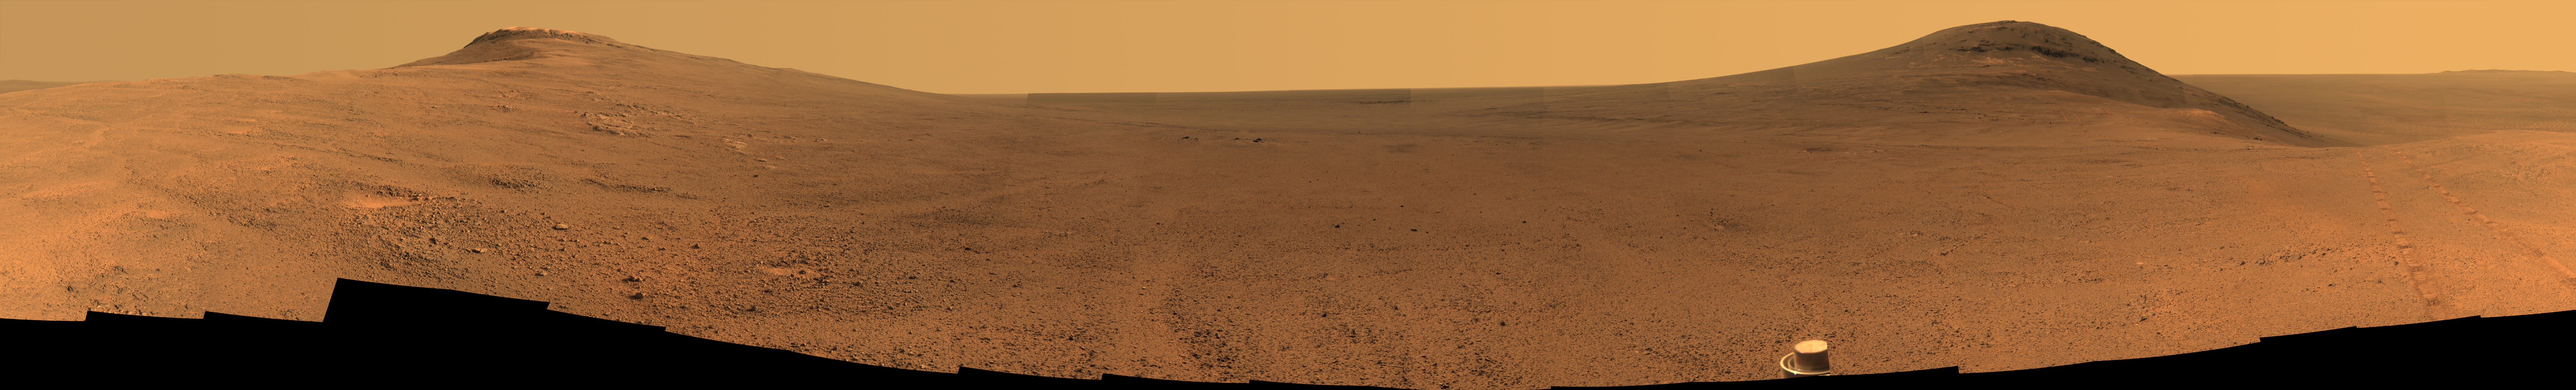

Panorama Above ‘Perseverance Valley’ on Mars

Toward the right side of this scene is a broad notch in the crest of the western rim of Endeavour Crater. Wheel tracks in that area were left by NASA’s Mars Exploration Rover Opportunity as it observed “Perseverance Valley” from above in the spring of 2017. The valley is a major destination for the rover’s extended mission. It descends out of sight on the inner slope of the rim, extending down and eastward from that notch.

Opportunity’s panoramic camera (Pancam) took the component images for this view from a position outside the crater during the span of June 7 to June 19, 2017, sols 4753 to 4765 of the rover’s work on Mars.

This scene includes features that may have been ancient channels from water, ice or wind moving toward the notch in the rim, which might have been a spillway. Perseverance Valley, just on the other side, was likely carved by action of some fluid, such as water, water-lubricated debris, or wind. The mission is investigating to learn more about that process from evidence in place.

The panorama spans about three-fourths of a full-circle view, from southeastward on the left, through westward in the middle, to northeastward on the right. High points visible on the rim of Endeavour Crater include “Winnemucca” on the left and “Cape Tribulation” on the right. Winnemucca is part of the “Cape Byron” portion of the crater rim. The horizon at far right extends across the floor of Endeavour Crater, which is about 14 miles (22 kilometers) in diameter. Opportunity has been investigating sites on and near the western rim of Endeavour since 2011, following seven years of exploring smaller craters after its 2004 landing. Images showing more of the crater’s rim, for context, are at PIA21496, PIA21490 and PIA17758.

This view merges exposures taken through three of the Pancam’s color filters, centered on wavelengths of 753 nanometers (near-infrared), 535 nanometers (green) and 432 nanometers (violet). Color is enhanced in this version to make differences in surface materials more easily visible.

The rover team calls this the “Sprained Ankle” panorama because the images were collected during a driving moratorium while engineers diagnosed a temporary steering stall with one front wheel pointed outward more than 30 degrees. The team was able to straighten the wheel to point straight ahead, and then resumed driving.

The location from which this scene was recorded is labeled as “Sol 4752” on a later traverse map. Opportunity subsequently entered the upper end of Perseverance Valley and returned views looking down the valley and back up toward the rim crest from the location it reached on July 7 (Sol 4782).

Photojournal Note: Also available is the full resolution TIFF file PIA21723_full.tif. This file may be too large to view from a browser; it can be downloaded onto your desktop by right-clicking on the previous link and viewed with image viewing software.

Credit: NASA/JPL-Caltech/Cornell/Arizona State Univ.